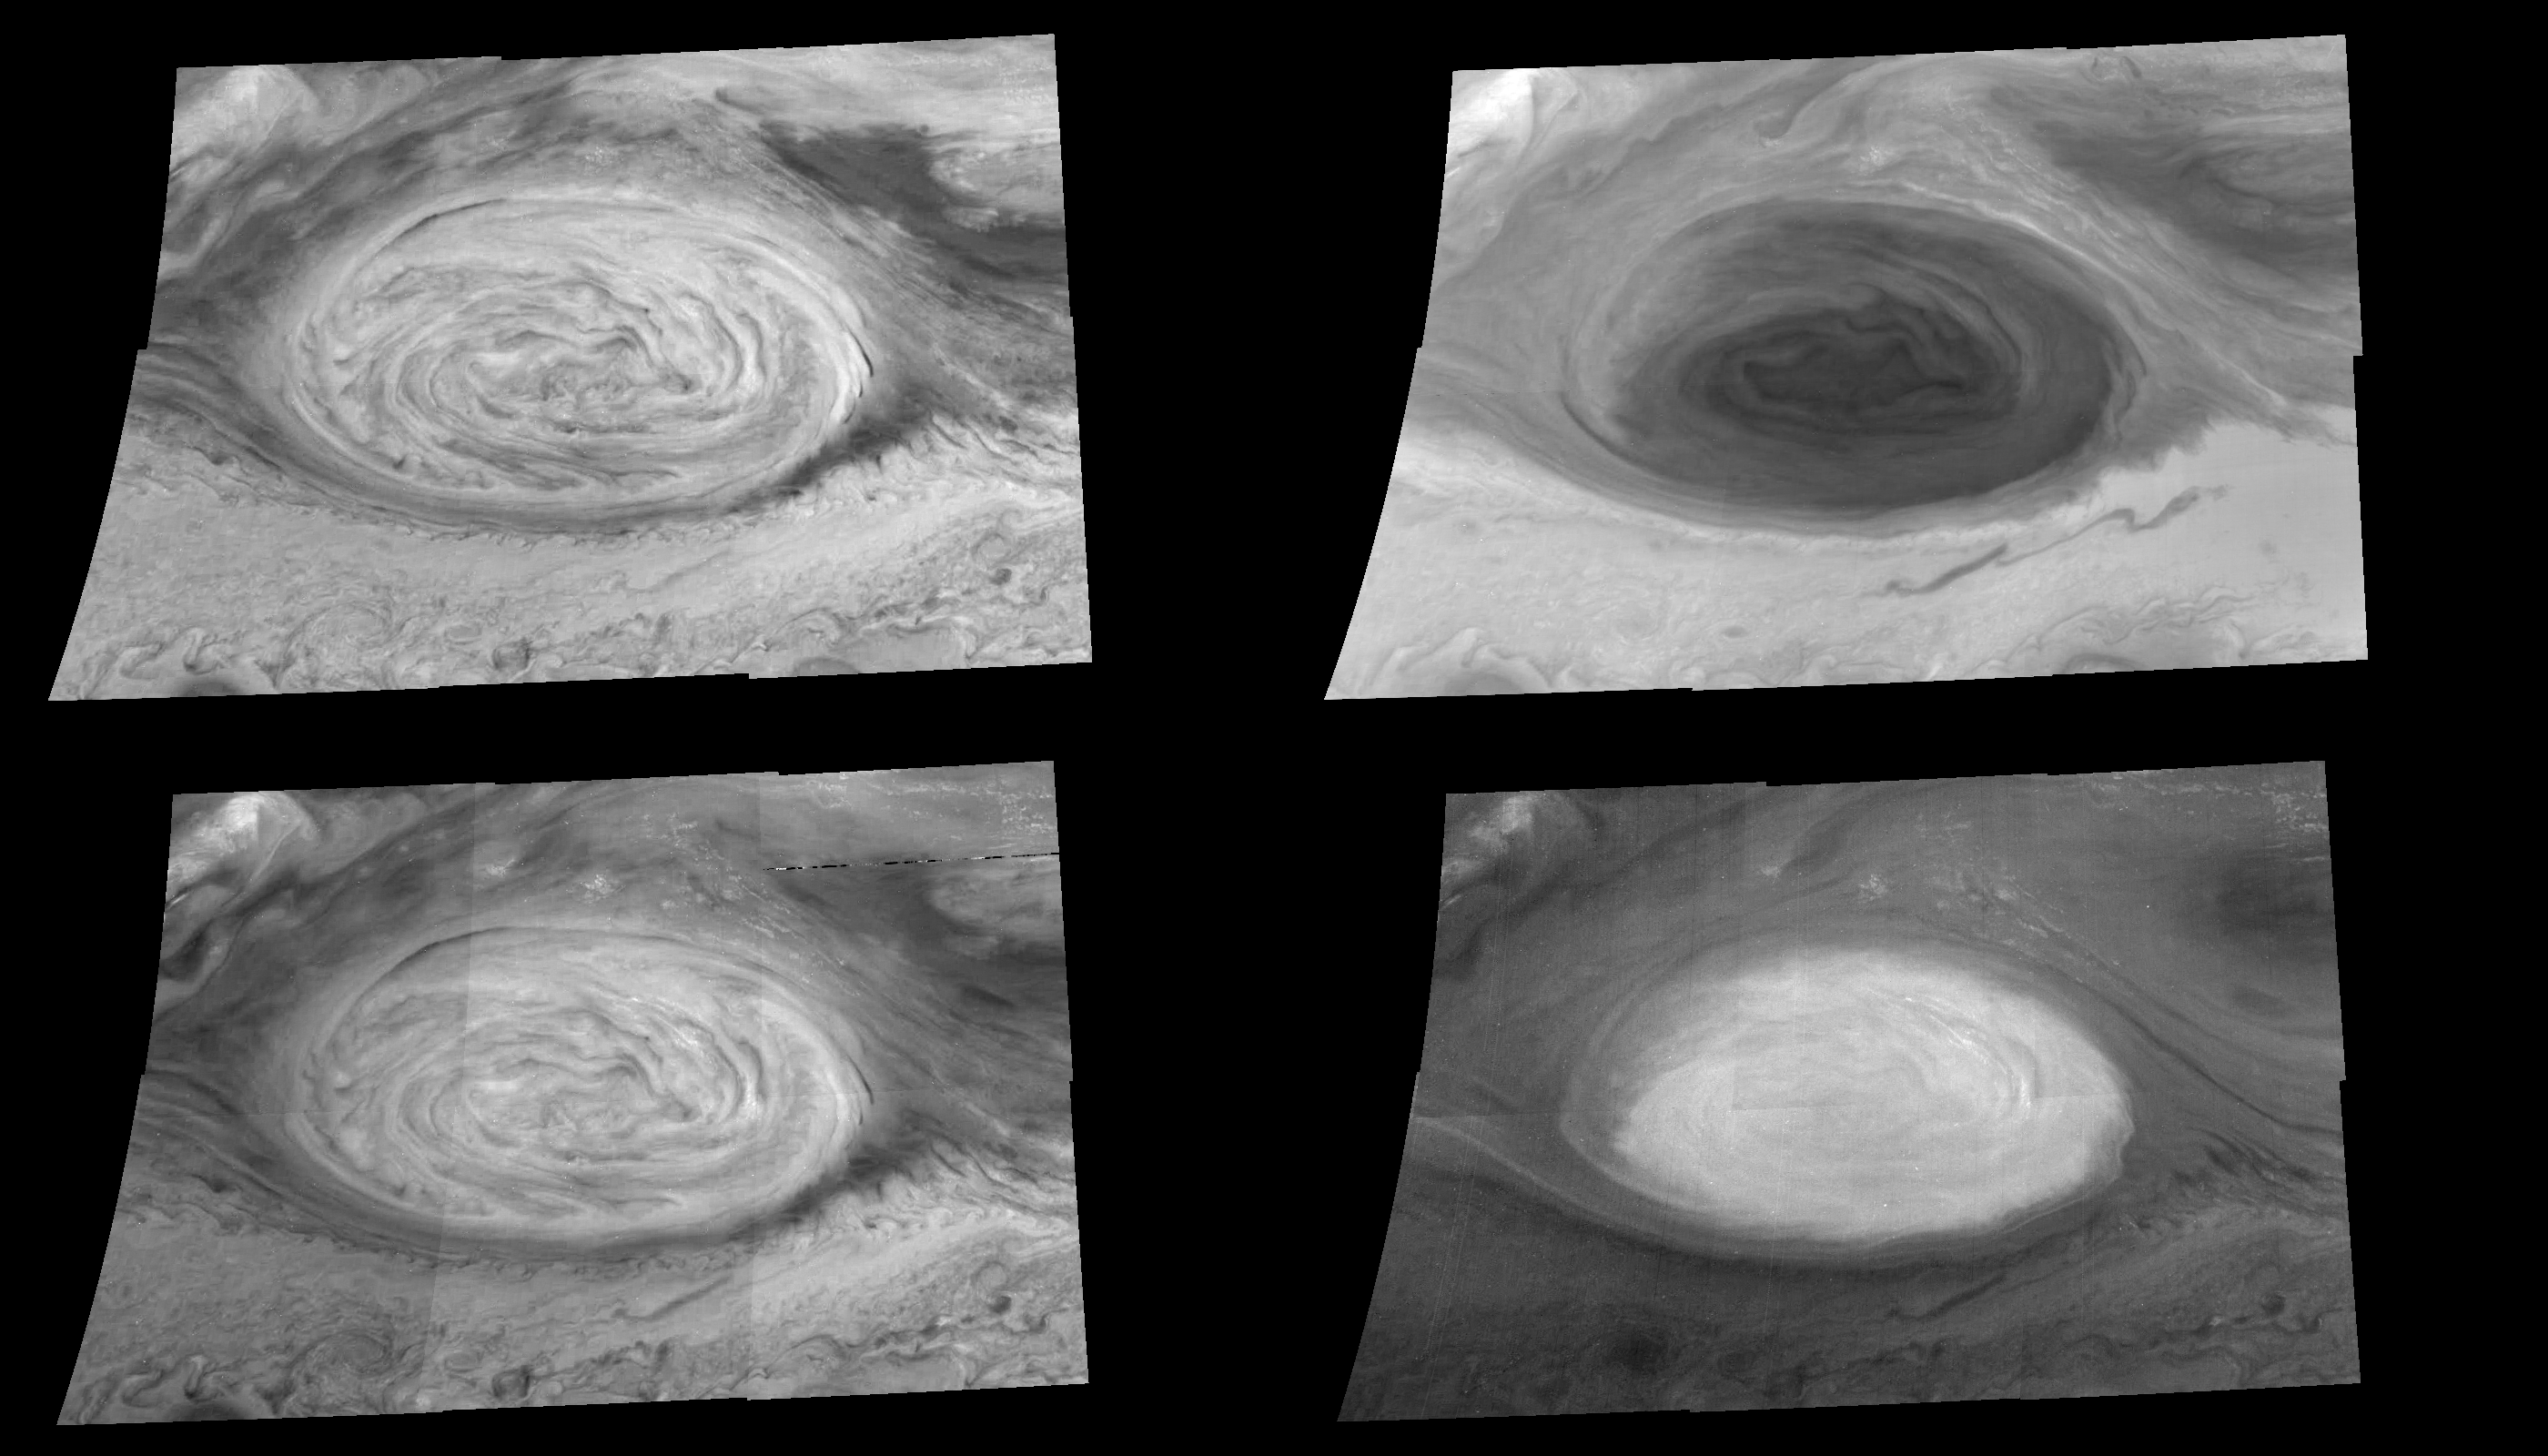

The Great Red Spot at Four Different Wavelengths

These mosaics (6 frames each) show the appearance of the Great Red Spot in infrared light (757 nanometers at upper left), violet light (415 nanometers at upper right), and infrared light within both a weak (732 nanometers at lower left) and a strong (886 nanometers at lower right) methane absorption band. The images were taken within minutes of each other. Reflected sunlight at each of these wavelengths penetrates to different depths and is scattered or absorbed by different atmospheric constituents before detection by Galileo.

The violet mosaic reveals the relative abundances of chemicals that color Jupiter’s atmosphere. The three infrared images respectively probe higher in Jupiter’s atmosphere. The highest features, such as the diffuse haze that overlies the Great Red Spot and the small clouds to the northeast of it, are most apparent on the 886 nm mosaic. North is to the top in all frames. Each pixel subtends a square about 30 kilometers on a side. The images were obtained on June 26, 1996 by the Solid State Imaging system on board NASA’s Galileo spacecraft.

The Jet Propulsion Laboratory, Pasadena, CA manages the mission for NASA’s Office of Space Science, Washington, DC.

Credit: NASA/JPL-Caltech